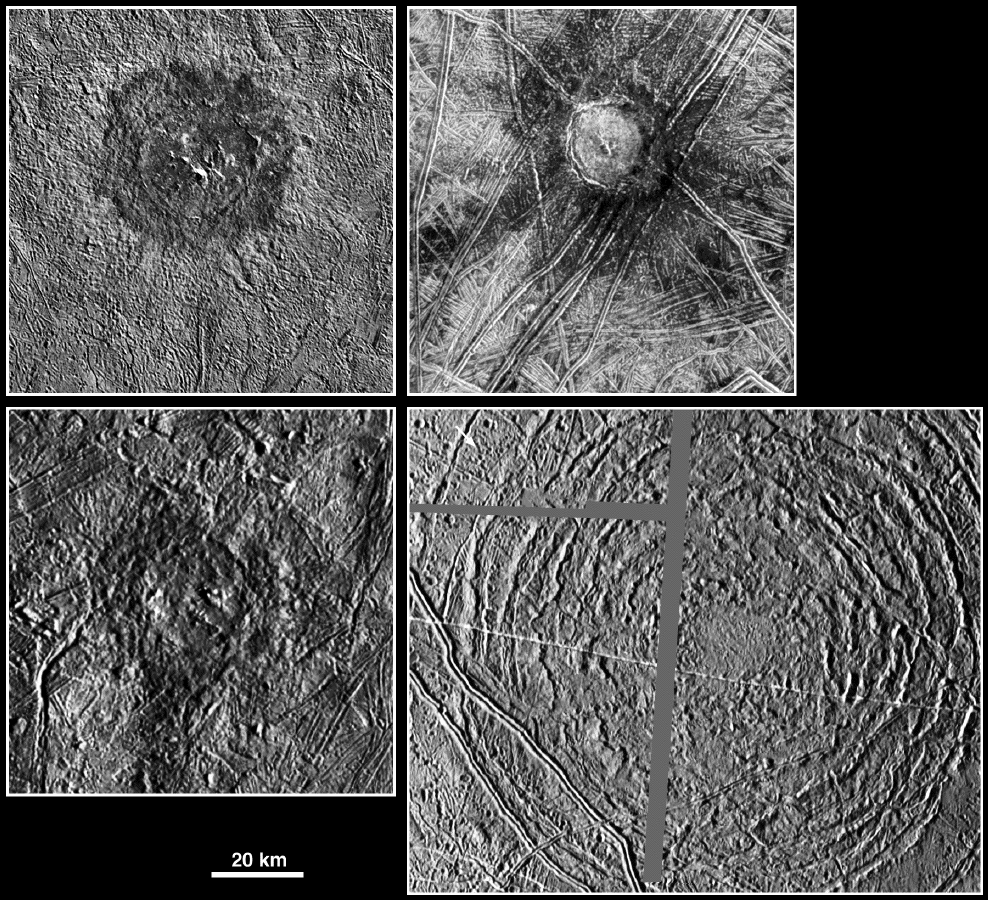

Large Impact Structures on Europa

The picture compares four large impact structures on Jupiter’s icy moon, Europa. Clockwise, from top left, are Pwyll, Cilix, Tyre, and Mannann’an. Impact structures with diameters of more than 20 kilometers are rather rare on Europa. Tyre is most unusual. While the effective crater, which is somewhat larger than the prominent large bull’s eye feature, is about 40 kilometers (25 miles) across, the entire structure is much larger. The concentric rings display relatively little relief. Some of the smaller craters near Tyre were formed by material ejected by and then redeposited from the impact which formed Tyre. One hypothesis for such characteristics is that the impactor which formed Tyre penetrated through an icy crust into a less brittle layer. While Pwyll, Cilix, and Mannann’an also display shallow crater depths for their size, they more closely resemble similar sized craters on two neighboring moons of Jupiter, Ganymede and Callisto. Perhaps the impactor did not punch through the upper crust during these events. This might have been the case if the impacting body was smaller or weaker than in the case of Tyre or if the crust was thinner at the location of Tyre during the impact event.

North is to the top of the picture. The sun illuminates the surfaces from the right, except for Tyre, where the sun illuminates the surface from the left. The horizontal and vertical grey lines in the Tyre mosaic indicate gaps in the data received for this image. The Pwyll image was taken on December 16, 1997, Cilix on May 31, 1998,Tyre on March 29, 1998, and Mannann’an on March 29, 1998. All images were taken by the Solid State Imaging (SSI) system on NASA’s Galileo spacecraft.

The Jet Propulsion Laboratory, Pasadena, CA manages the Galileo mission for NASA’s Office of Space Science, Washington, DC.

This image and other images and data received from Galileo are posted on the World Wide Web, on the Galileo mission home page at URLhttp://solarsystem.nasa.gov/galileo/. Background information and educational context for the images can be found at URLhttp://www.jpl.nasa.gov/galileo/sepo.

Credit: NASA/JPL/DLR